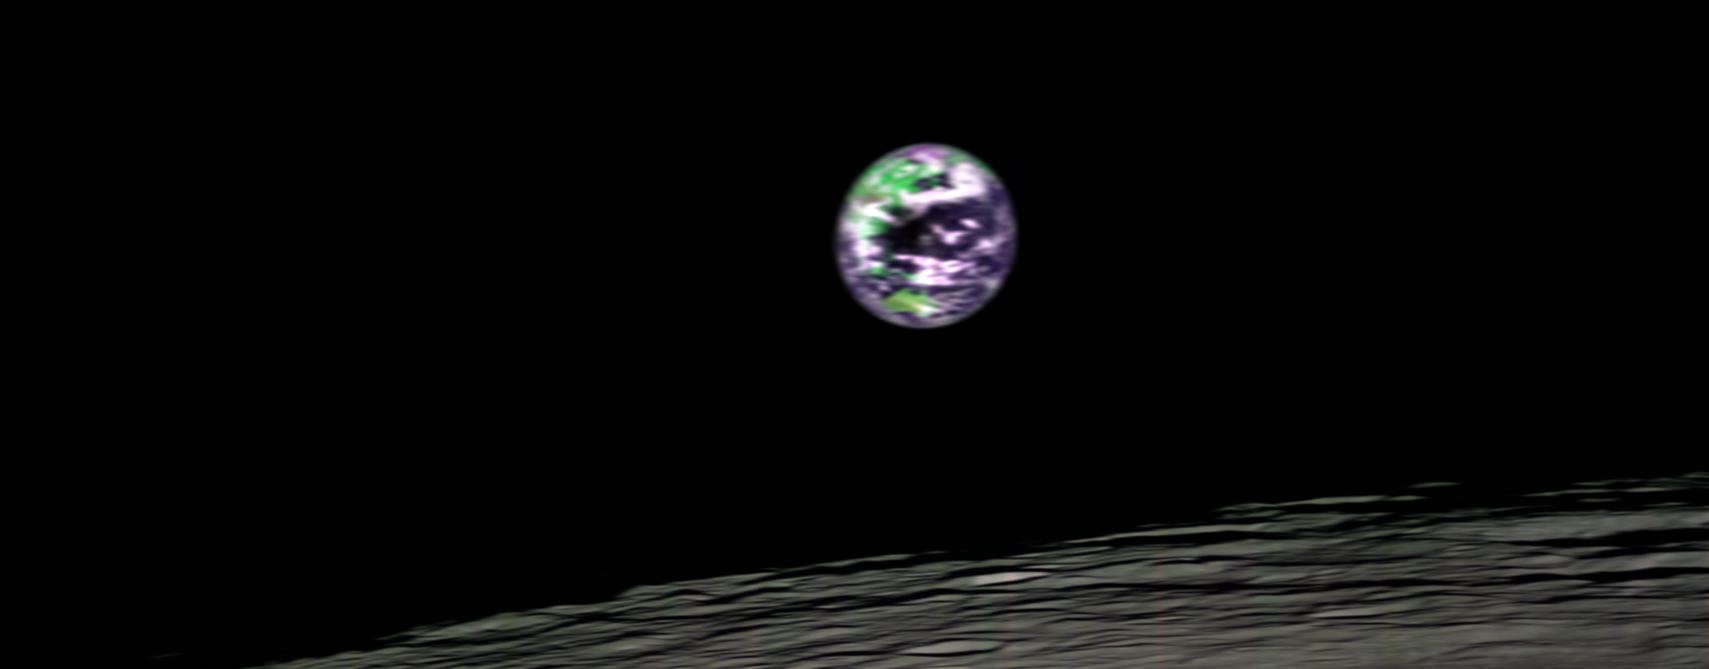

Moon Mapper Looks Homeward

This image of Earth from lunar orbit was acquired by the NASA ‘s Moon Mineralogy Mapper – a guest instrument onboard the Indian Space Research Organization’s Chandrayaan-1 mission to the moon. Australia is visible in the lower center of the image. The image is presented as a false-color composite with visible oceans a dark blue, clouds are white, and vegetation an enhanced green. The data were acquired on July 22, 2009.

The Moon Mineralogy Mapper instrument is a state-of-the-art imaging spectrometer designed to provide the first map of the entire lunar surface at high spatial and spectral resolution. Scientists will use this information to answer questions about the moon’s origin and development and the evolution of terrestrial planets in the early solar system. Future astronauts will use it to locate resources, possibly including water, that can support exploration of the moon and beyond.

The Moon Mineralogy Mapper was selected as a Mission of Opportunity through the NASA Discovery Program. Carle Pieters of Brown University, Providence, R.I., is the principal investigator and has oversight of the instrument as a whole, as well as the Moon Mineralogy Mapper Science Team. NASA’s Jet Propulsion Laboratory, Pasadena, Calif., designed and built the Moon Mineralogy Mapper and is home to its project manager, Mary White. JPL manages the program for NASA’s Science Mission Directorate, Washington. The Chandrayaan-1 spacecraft was constructed, launched, and is operated by the Indian Space Research Organisation.

Credit: NASA/JPL/Brown